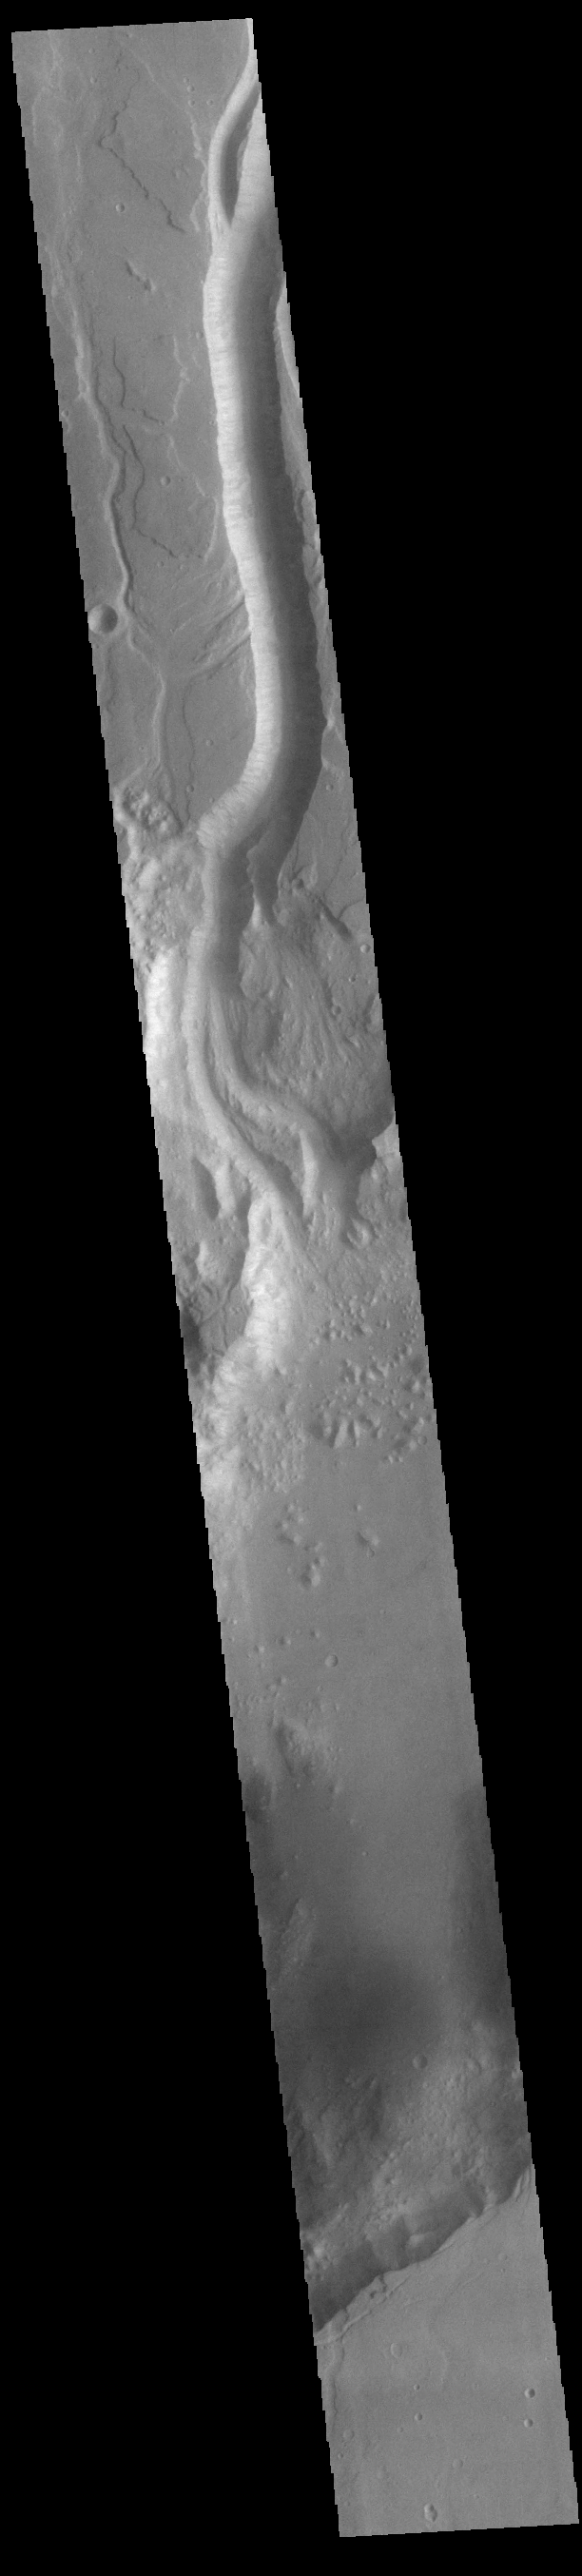

Shalbatana Vallis

Today’s VIS image shows a portion of Shalbatana Vallis. Located in Xanthe Terra, Shalbatana Vallis is an outflow channel carved by massive floods of escaping groundwater whose source lies far to the south of this image. Shalbatana Vallis is over 1300 km long (808 miles). This channel, and all others in this region, drain into Chryse Planitia.

Credit: NASA/JPL-Caltech/ASU